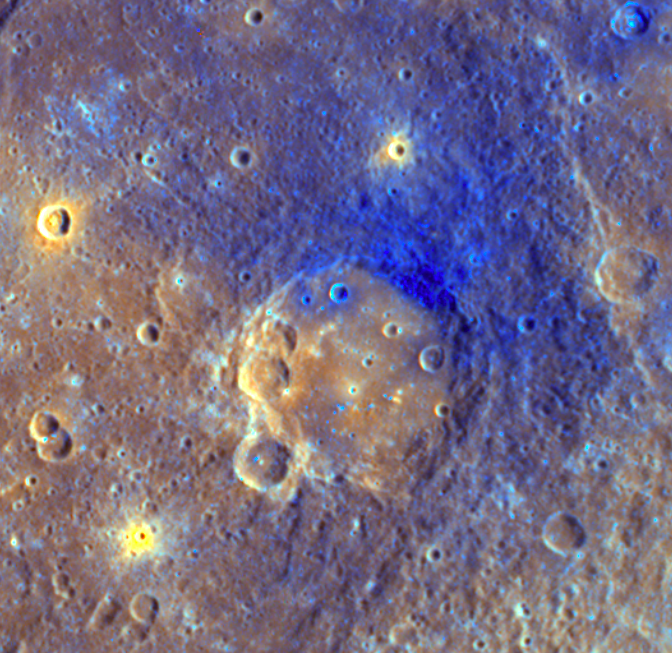

Colors Reveal What Lies Beneath

This enhanced-color image shows Titian crater (center) and is similar to an image that recently appeared in the 1 May issue of Science magazine. The enhanced-color view was created by using high-resolution images taken in all 11 WAC filers (one of which is shown in a previously released image, see PIA11765) and comparing and contrasting them to accentuate differences on Mercury’s surface. Such color differences can be used to learn about the history of Mercury’s surface in this area. In the enhanced color, the smooth floor of Titian is a brighter orange color than the surrounding area, likely due to being filled with volcanic material. Ejecta from Titian appear blue and cover much of the surface surrounding the crater. This material was excavated from depth during the crater’s formation. Later impacts, such as the one that produced the small crater that appears yellow in the upper center of the image, excavated material from below the Titian ejecta. This yellow-appearing material was present at or near the surface before the impact that created Titian and is a different composition (and thus, color) from its surroundings. Impacts make it possible to assess how Mercury’s crust varies with depth and ultimately how the crust evolved through time.

Date Acquired: October 6, 2008
Instrument: Wide Angle Camera (WAC) of the Mercury Dual Imaging System (MDIS)
Resolution: 462 meters/pixel (0.29 miles/pixel)
Scale: Titian crater is 121 kilometers (75 miles) in diameter

These images are from MESSENGER, a NASA Discovery mission to conduct the first orbital study of the innermost planet, Mercury. For information regarding the use of images, see the MESSENGER image use policy.

Credit: NASA/Johns Hopkins University Applied Physics Laboratory/Carnegie Institution of Washington